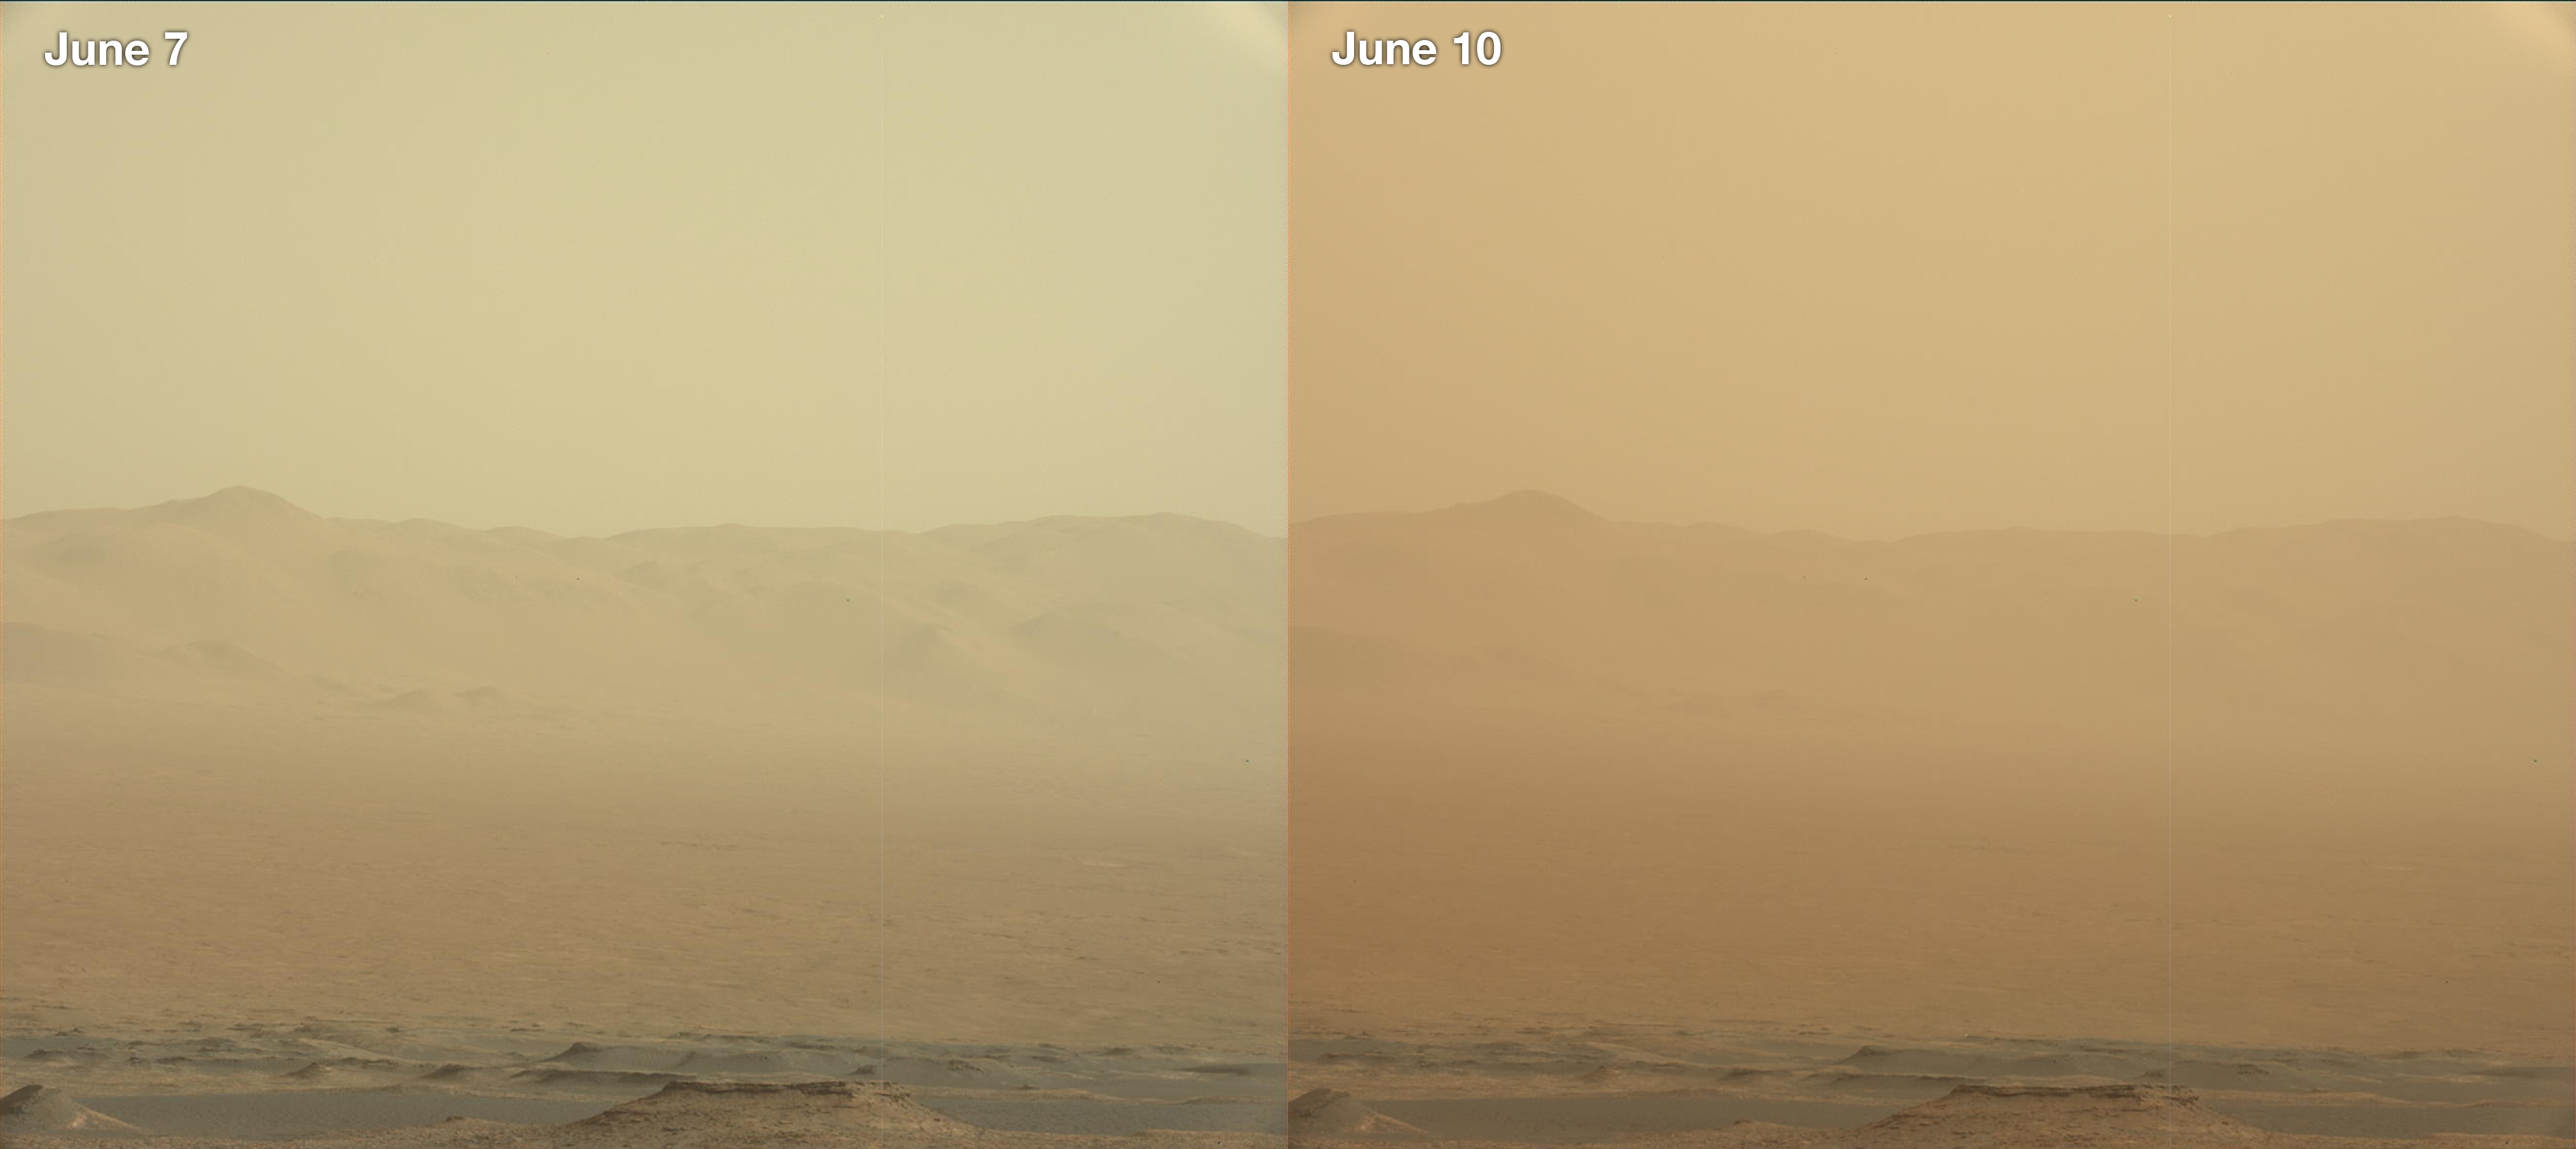

Curiosity’s View of the June 2018 Dust Storm

These two views from NASA’s Curiosity rover, acquired specifically to measure the amount of dust inside Gale Crater, show that dust has increased over three days from a major Martian dust storm. The left-hand image shows a view of the east-northeast rim of Gale Crater on June 7, 2018 (Sol 2074); the right-hand image shows a view of the same feature on June 10, 2018 (Sol 2077). The images were taken by the rover’s Mastcam.

Malin Space Science Systems, San Diego, built and operates the Mastcam. NASA’s Jet Propulsion Laboratory, a division of the Caltech in Pasadena, California, manages the Mars Science Laboratory Project for NASA’s Science Mission Directorate, Washington. JPL designed and built the project’s Curiosity rover.

Credit: NASA/JPL-Caltech/MSSS